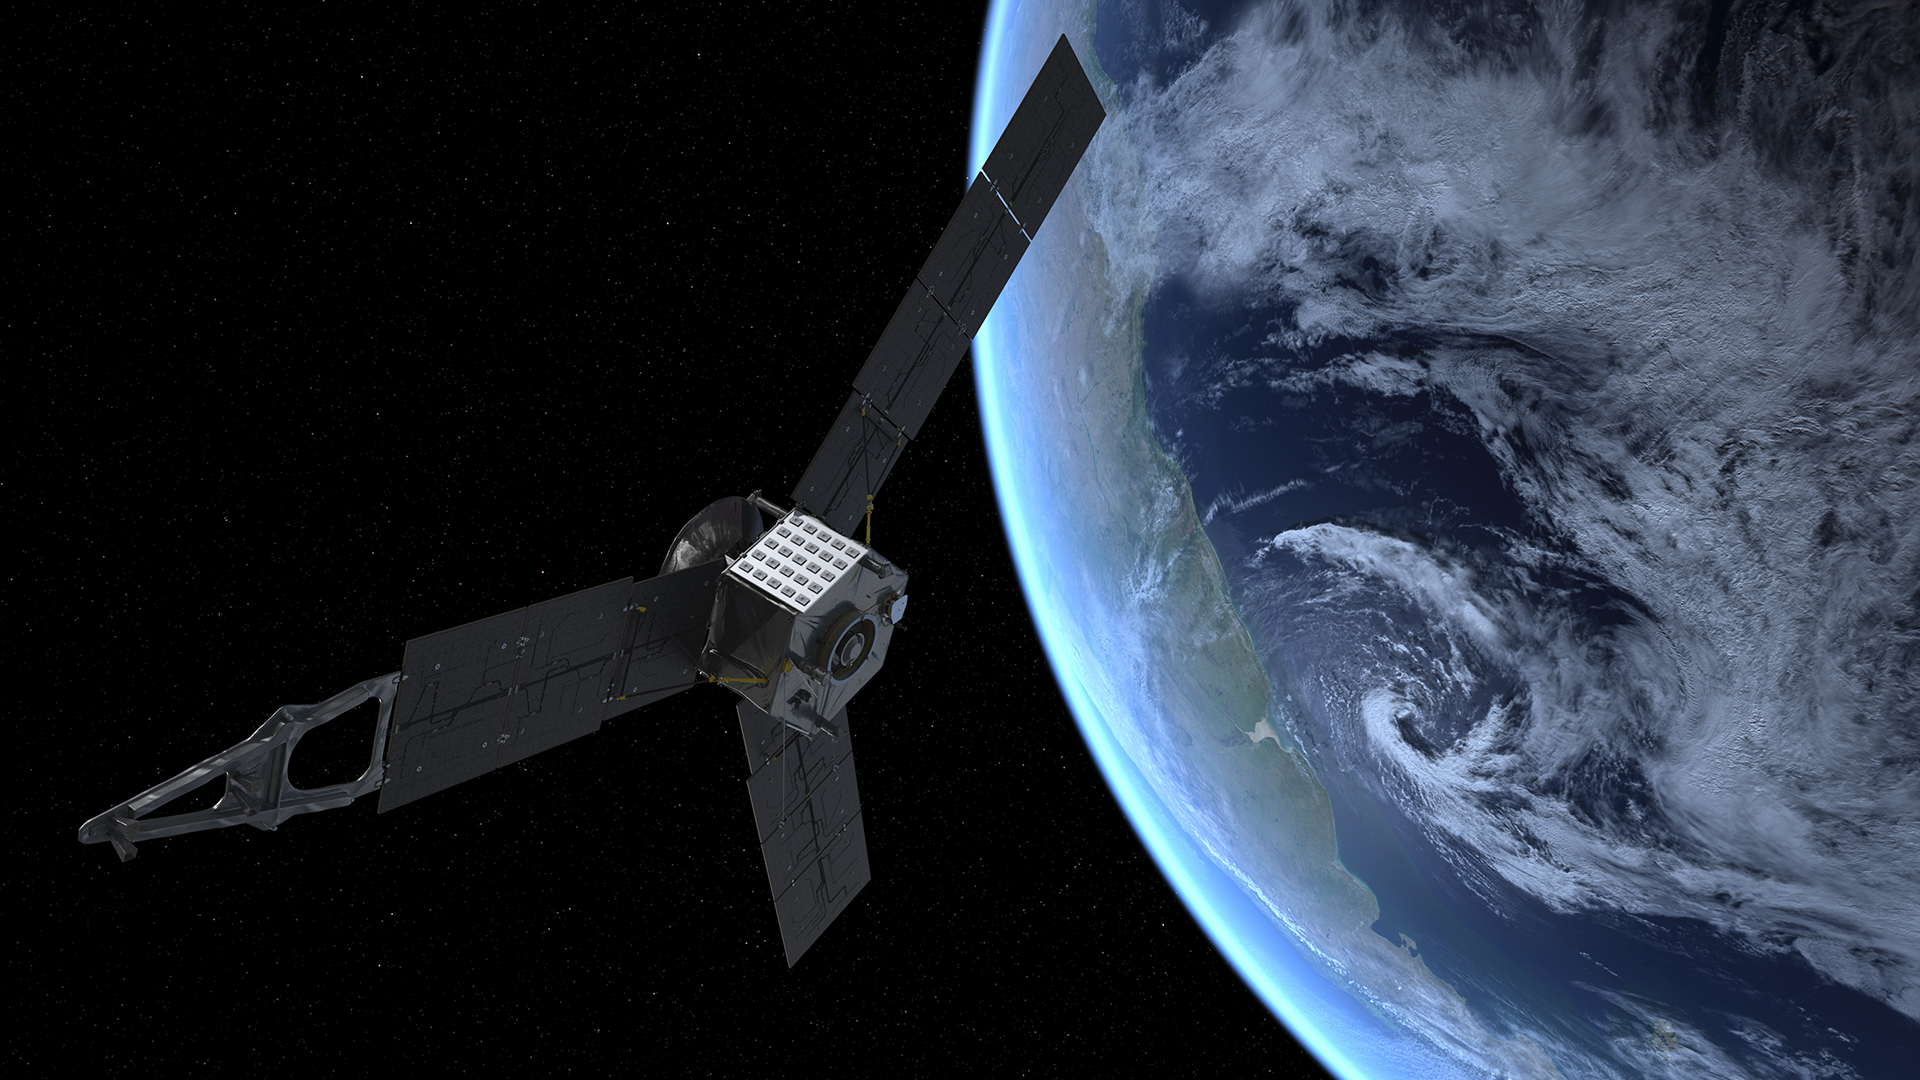

Juno’s Earth Flyby (Artist’s Rendering)

This artist’s rendering shows NASA’s Juno spacecraft during its Earth flyby gravity assist on Oct. 9, 2013. On Earth below, the southern Atlantic Ocean is visible, along with the coast of Argentina.

Launched in 2011, Juno makes one flyby of Earth to receive a boost from our planet’s gravity that allows the spacecraft to reach the planet Jupiter. Juno will arrive at Jupiter in 2016 to study the giant planet from an elliptical, polar orbit. Juno will repeatedly dive between the planet and its intense belts of charged particle radiation, coming only 5,000 kilometers (about 3,000 miles) from the cloud tops at closest approach.

Juno’s primary goal is to improve our understanding of Jupiter’s formation and evolution. The spacecraft will spend a little over a year investigating the planet’s origins, interior structure, deep atmosphere and magnetosphere. Juno’s study of Jupiter will help us to understand the history of our own solar system and provide new insight into how planetary systems form and develop in our galaxy and beyond.

NASA’s Jet Propulsion Laboratory, Pasadena, Calif., manages the Juno mission for the principal investigator, Scott Bolton, of Southwest Research Institute in San Antonio. The Juno mission is part of the New Frontiers Program managed at NASA’s Marshall Space Flight Center in Huntsville, Ala. Lockheed Martin Space Systems, Denver, built the spacecraft. JPL is a division of the California Institute of Technology in Pasadena.

Credit: NASA/JPL-Caltech